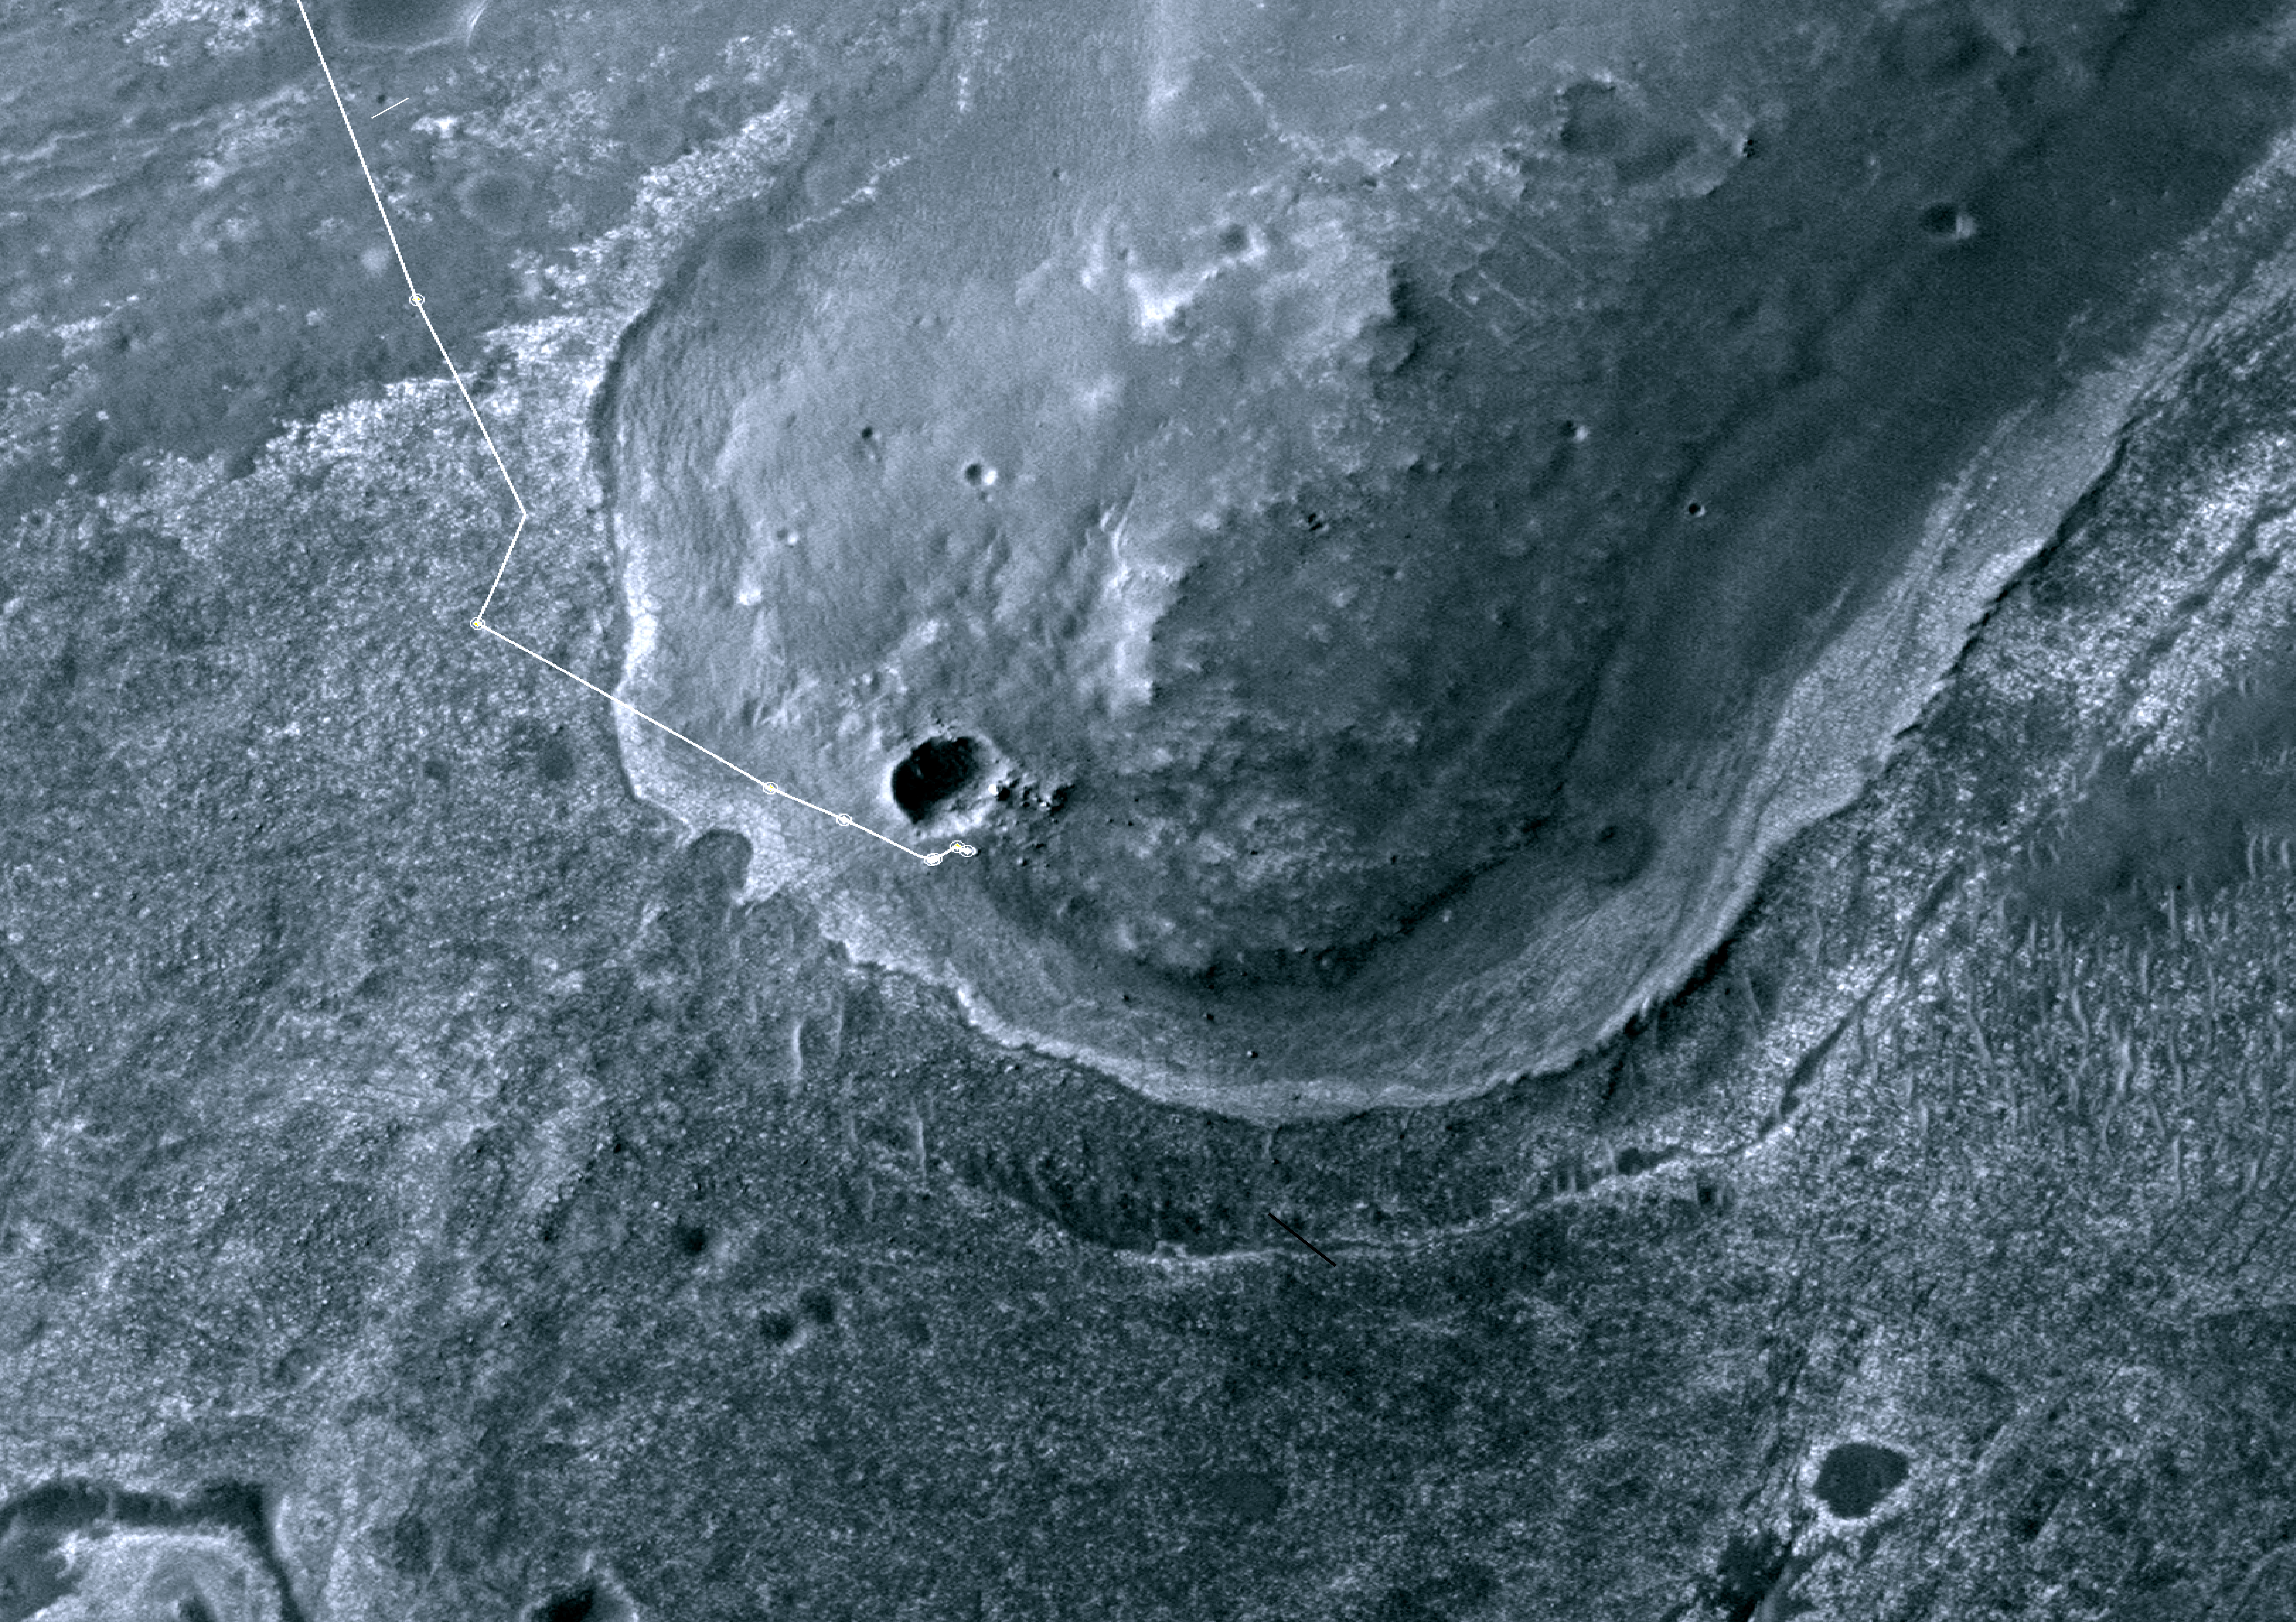

Opportunity’s First Neighborhood on Rim of Endeavour

Annotated version

This image taken from orbit shows the path driven by NASA’s Mars Exploration Rover Opportunity in the weeks around the rover’s arrival at the rim of Endeavour crater. The sol number (number of Martian days since the rover landed on Mars) are indicated along the route. Sol 2674 corresponds to Aug. 2, 2011; Sol 2688 corresponds to Aug. 16, 2011.

The route leads to a rock informally named “Tisdale 2,” which is a block of material ejected by the excavation of a small crater called “Odyssey” on the Endeavour rim fragment called “Cape York.” The next Endeavour rim fragment to the south is called “Sutherland Point,” and a gap between Cape York and Sutherland Point is called “Botany Bay.”

The base image of the map is a portion of an image taken by the High Resolution Imaging Science Experiment (HiRISE) instrument on NASA’s Mars Reconnaissance Orbiter, on July 23, 2010. Other image products from this observation are available at http://hirise.lpl.arizona.edu/ESP_018701_1775 .

NASA’s Jet Propulsion Laboratory, a division of the California Institute of Technology, Pasadena, manages the Mars Exploration Rover Project and the Mars Reconnaissance Orbiter Project for the NASA Science Mission Directorate, Washington.The University of Arizona, Tucson, operates the HiRISE camera, which was built by Ball Aerospace & Technologies Corp., Boulder, Colo. Lockheed Martin Space Systems, Denver, is the spacecraft development and integration contractor for the project and built the spacecraft.

Credit: NASA/JPL-Caltech/University of Arizona